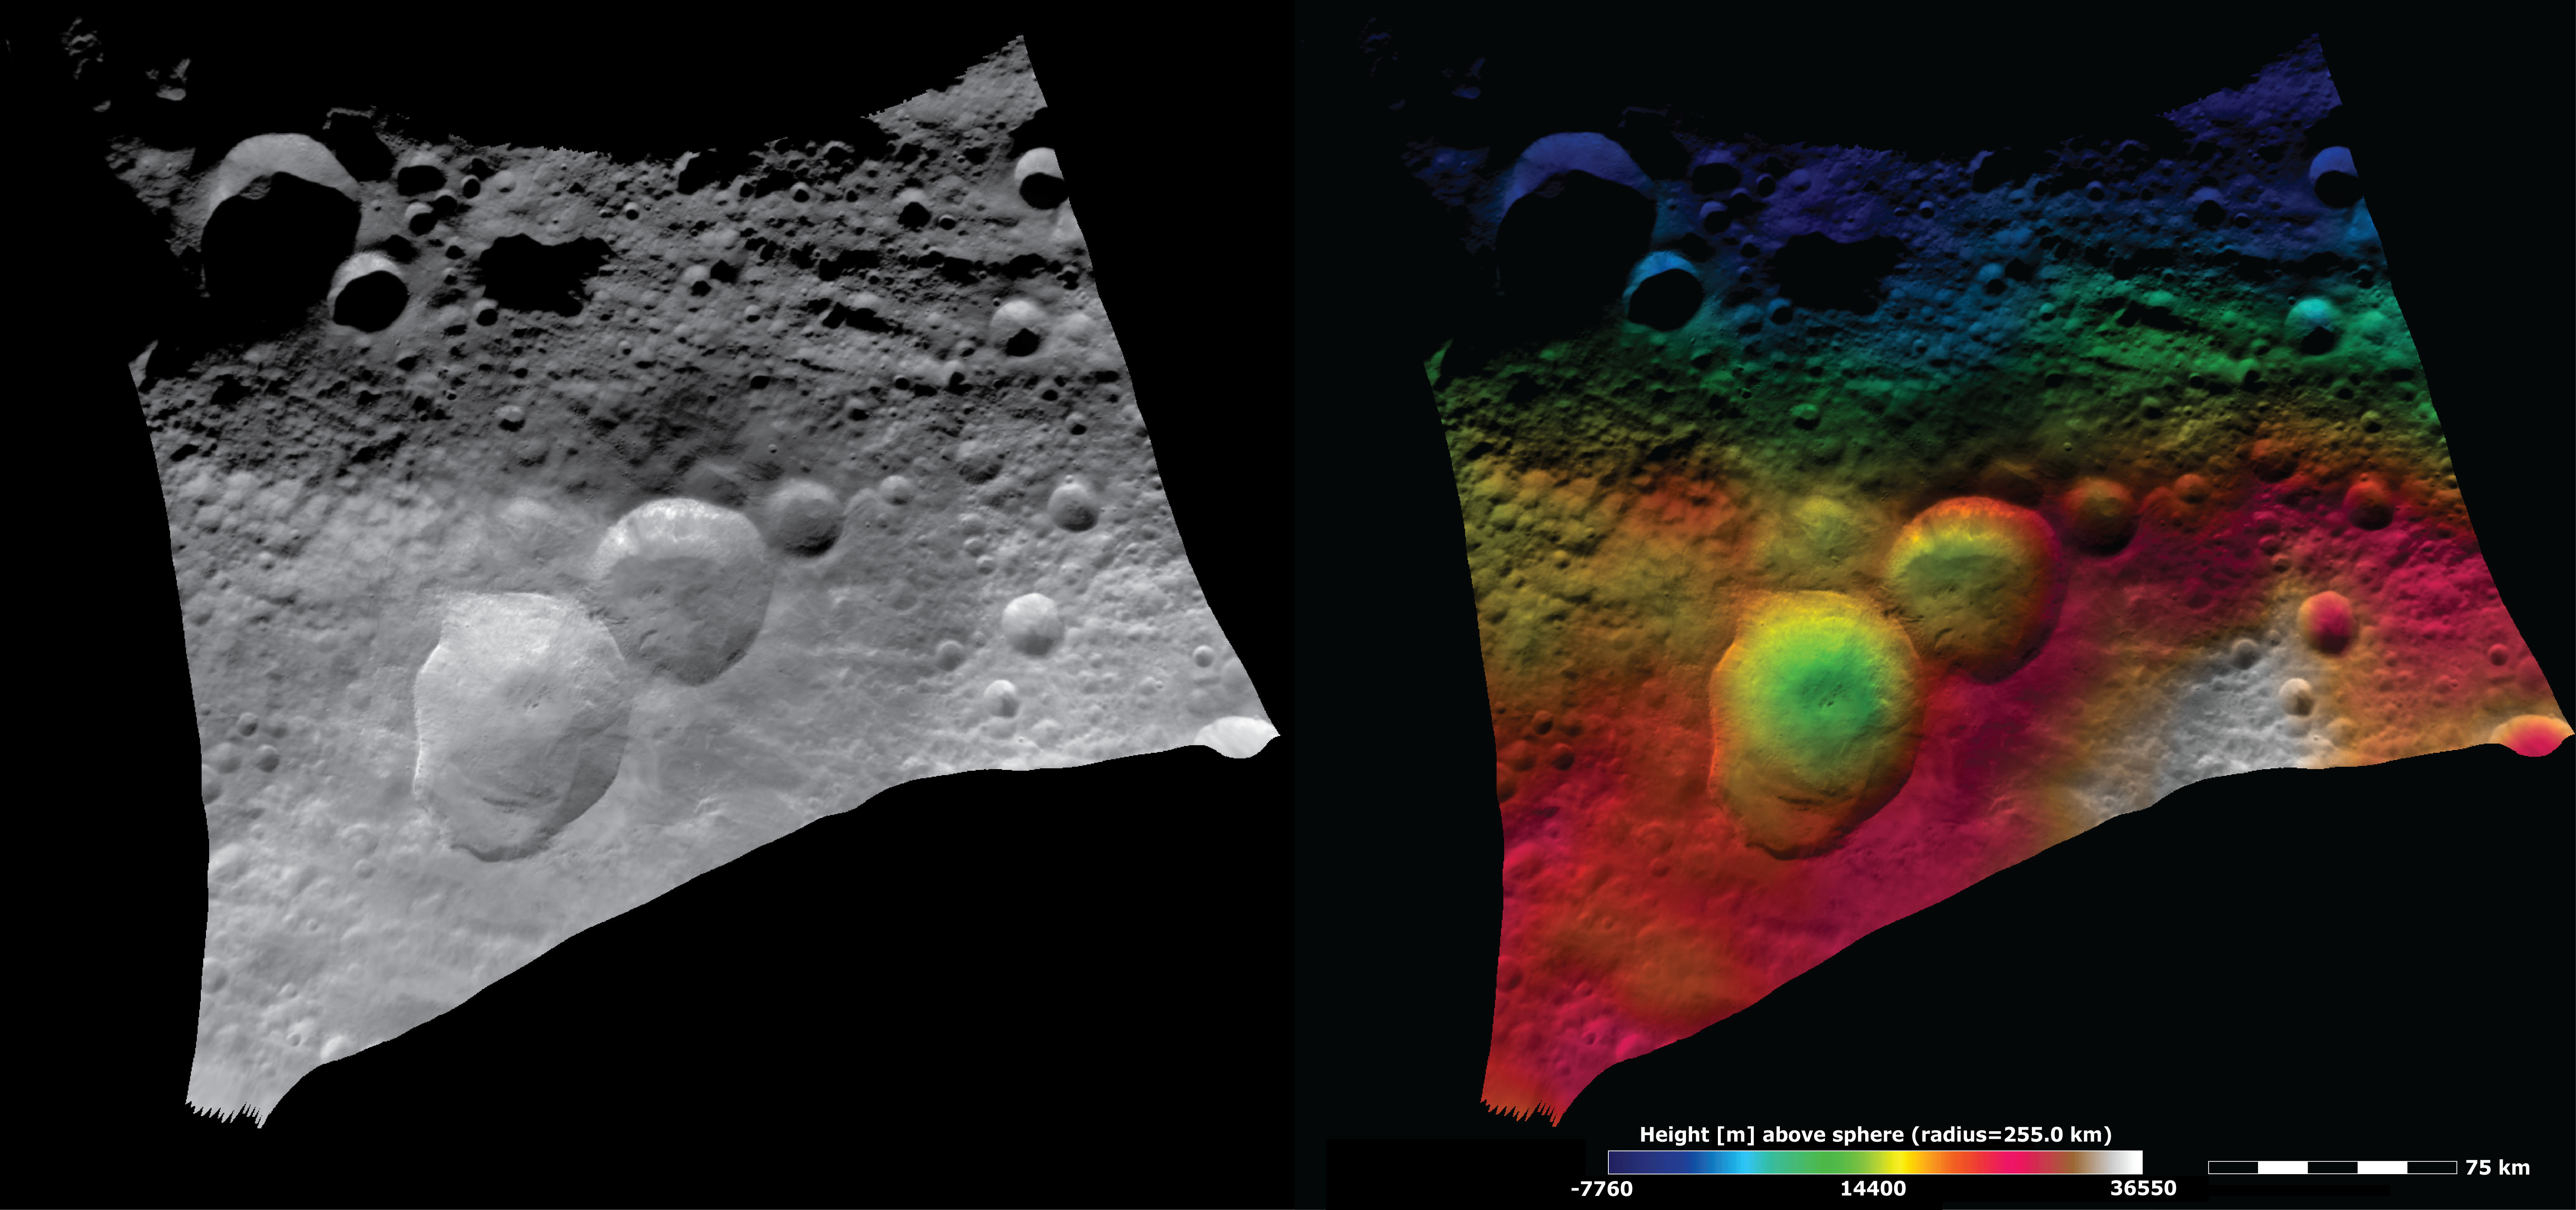

Topography and Albedo Image of Domitia Crater

These Dawn FC (framing camera) images show the Domitia crater in Vesta’s northern hemisphere and the topography of the surrounding region, which includes the “Snowman” craters. Domitia crater is the roughly 50km diameter crater in the top of the image, slightly offset from the center of the image. It is a highly degraded crater and its rim is nearly totally obscured by smaller, younger impact craters. Domitia crater is both large and distinctive so its name is used to name the quadrangle in which it is located. The left image is an albedo image, which is taken directly through the clear filter of the FC. Such an image shows the albedo (e.g. brightness/darkness) of the surface. The right image uses the same albedo image as its base but then a color-coded height representation of the topography is overlain onto it. The topography is calculated from a set of images that were observed from different viewing directions, called stereo images. The various colors correspond to the height of the area that they color. For example, the white area in the bottom right of the image is the highest area and the dark blue top edge of the image is the lowest area. The bottom edge of Domitia crater is located on the boundary between the dark and light blue so it defines a sharp topography/height boundary.

This image is in Vesta’s Domitia, Marcia and Numisia quadrangles and the center latitude and longitude of the image is 22.3°N, 198.7°E. NASA’s Dawn spacecraft obtained this image with its framing camera on August 29th 2011. This image was taken through the camera’s clear filter. The distance to the surface of Vesta is 2740 km and the image has a resolution of about 250 meters per pixel. This image was acquired during the Survey phase of the mission.

The Dawn mission to Vesta and Ceres is managed by NASA’s Jet Propulsion Laboratory, a division of the California Institute of Technology in Pasadena, for NASA’s Science Mission Directorate, Washington D.C. UCLA is responsible for overall Dawn mission science. Dawn’s VIR was provided by ASI, the Italian Space Agency and is managed by INAF, Italy’s National Institute for Astrophysics, in collaboration with Selex Galileo, where it was built.

Credit: NASA/JPL-Caltech/UCLA/MPS/DLR/IDA